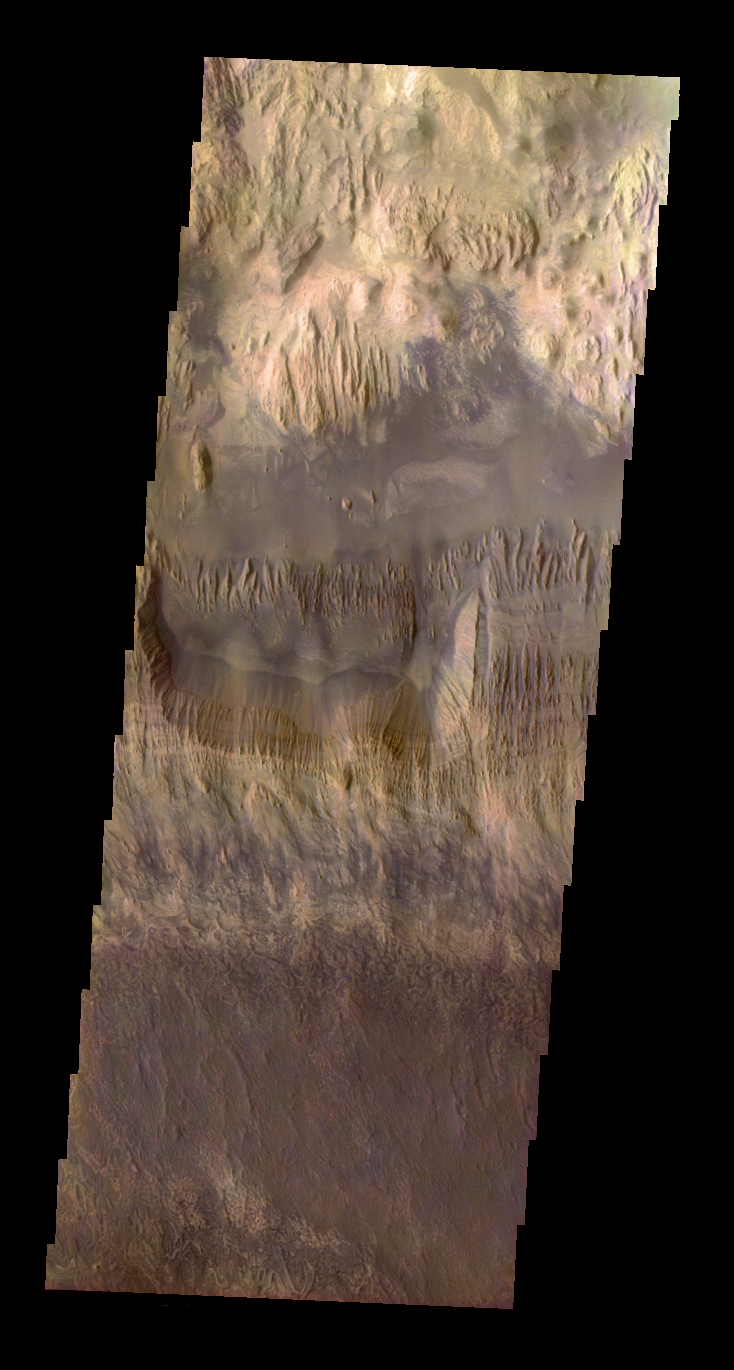

Hebes Mensa

Released 10 June 2004

This colorization is the result of a collaboration between THEMIS team members at Cornell University and space artist Don Davis, who is an expert on true-color renderings of planetary astronomical objects. Davis began with calibrated and co-registered THEMIS VIS multi-band radiance files produced by the Cornell group. Using as a guide true-color imaging from the Hubble Space Telescope and his own personal experience at Mt. Wilson and other observatories, he performed a manual color balance to match more closely the colors of previous visual Mars observations. He also did some manual smoothing and other image processing to mimimize the effects of residual scattered light in the images. The result is a view of Mars that invites comparisons to Earth; a scene that one might observe out the window on a flight over the southwest United States, but not quite.

Initial image processing and calibration by THEMIS team members J. Bell, T. McConnochie, and D. Savransky at Cornell University; additional processing and final color balance by space artist Don Davis.

Image information: VIS instrument. Latitude -0.7, Longitude 282.9 East (77.1 West). 19 meter/pixel resolution.

The THEMIS VIS camera is capable of capturing color images of the martian surface using its five different color filters. In this mode of operation, the spatial resolution and coverage of the image must be reduced to accommodate the additional data volume produced from the use of multiple filters. To make a color image, three of the five filter images (each in grayscale) are selected. Each is contrast enhanced and then converted to a red, green, or blue intensity image. These three images are then combined to produce a full color, single image. Because the THEMIS color filters don’t span the full range of colors seen by the human eye, a color THEMIS image does not represent true color. Also, because each single-filter image is contrast enhanced before inclusion in the three-color image, the apparent color variation of the scene is exaggerated. Nevertheless, the color variation that does appear is representative of some change in color, however subtle, in the actual scene. Note that the long edges of THEMIS color images typically contain color artifacts that do not represent surface variation.

Image information: VIS instrument. Latitude -0.7, Longitude 282.9 East (77.1 West). 19 meter/pixel resolution.

Note: this THEMIS visual image has not been radiometrically nor geometrically calibrated for this preliminary release. An empirical correction has been performed to remove instrumental effects. A linear shift has been applied in the cross-track and down-track direction to approximate spacecraft and planetary motion. Fully calibrated and geometrically projected images will be released through the Planetary Data System in accordance with Project policies at a later time.

NASA’s Jet Propulsion Laboratory manages the 2001 Mars Odyssey mission for NASA’s Office of Space Science, Washington, D.C. The Thermal Emission Imaging System (THEMIS) was developed by Arizona State University, Tempe, in collaboration with Raytheon Santa Barbara Remote Sensing. The THEMIS investigation is led by Dr. Philip Christensen at Arizona State University. Lockheed Martin Astronautics, Denver, is the prime contractor for the Odyssey project, and developed and built the orbiter. Mission operations are conducted jointly from Lockheed Martin and from JPL, a division of the California Institute of Technology in Pasadena.

Credit: NASA/JPL/Arizona State University/Cornell/Don Davis